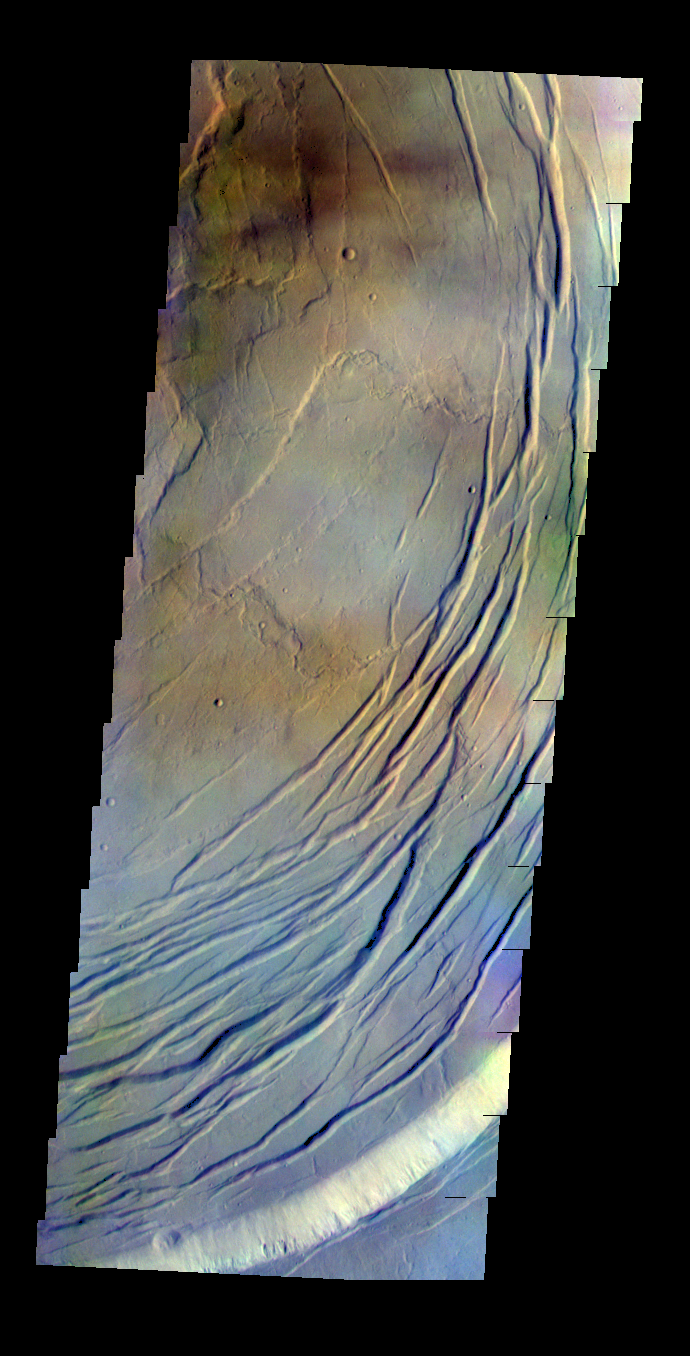

Olympus Mons – False Color

The THEMIS VIS camera contains 5 filters. The data from different filters can be combined in multiple ways to create a false color image. These false color images may reveal subtle variations of the surface not easily identified in a single band image. Today’s false color image shows part of the caldera at the summit of Olympus Mons. Some of the color variation may be due to clouds.

Credit: NASA/JPL-Caltech/ASU